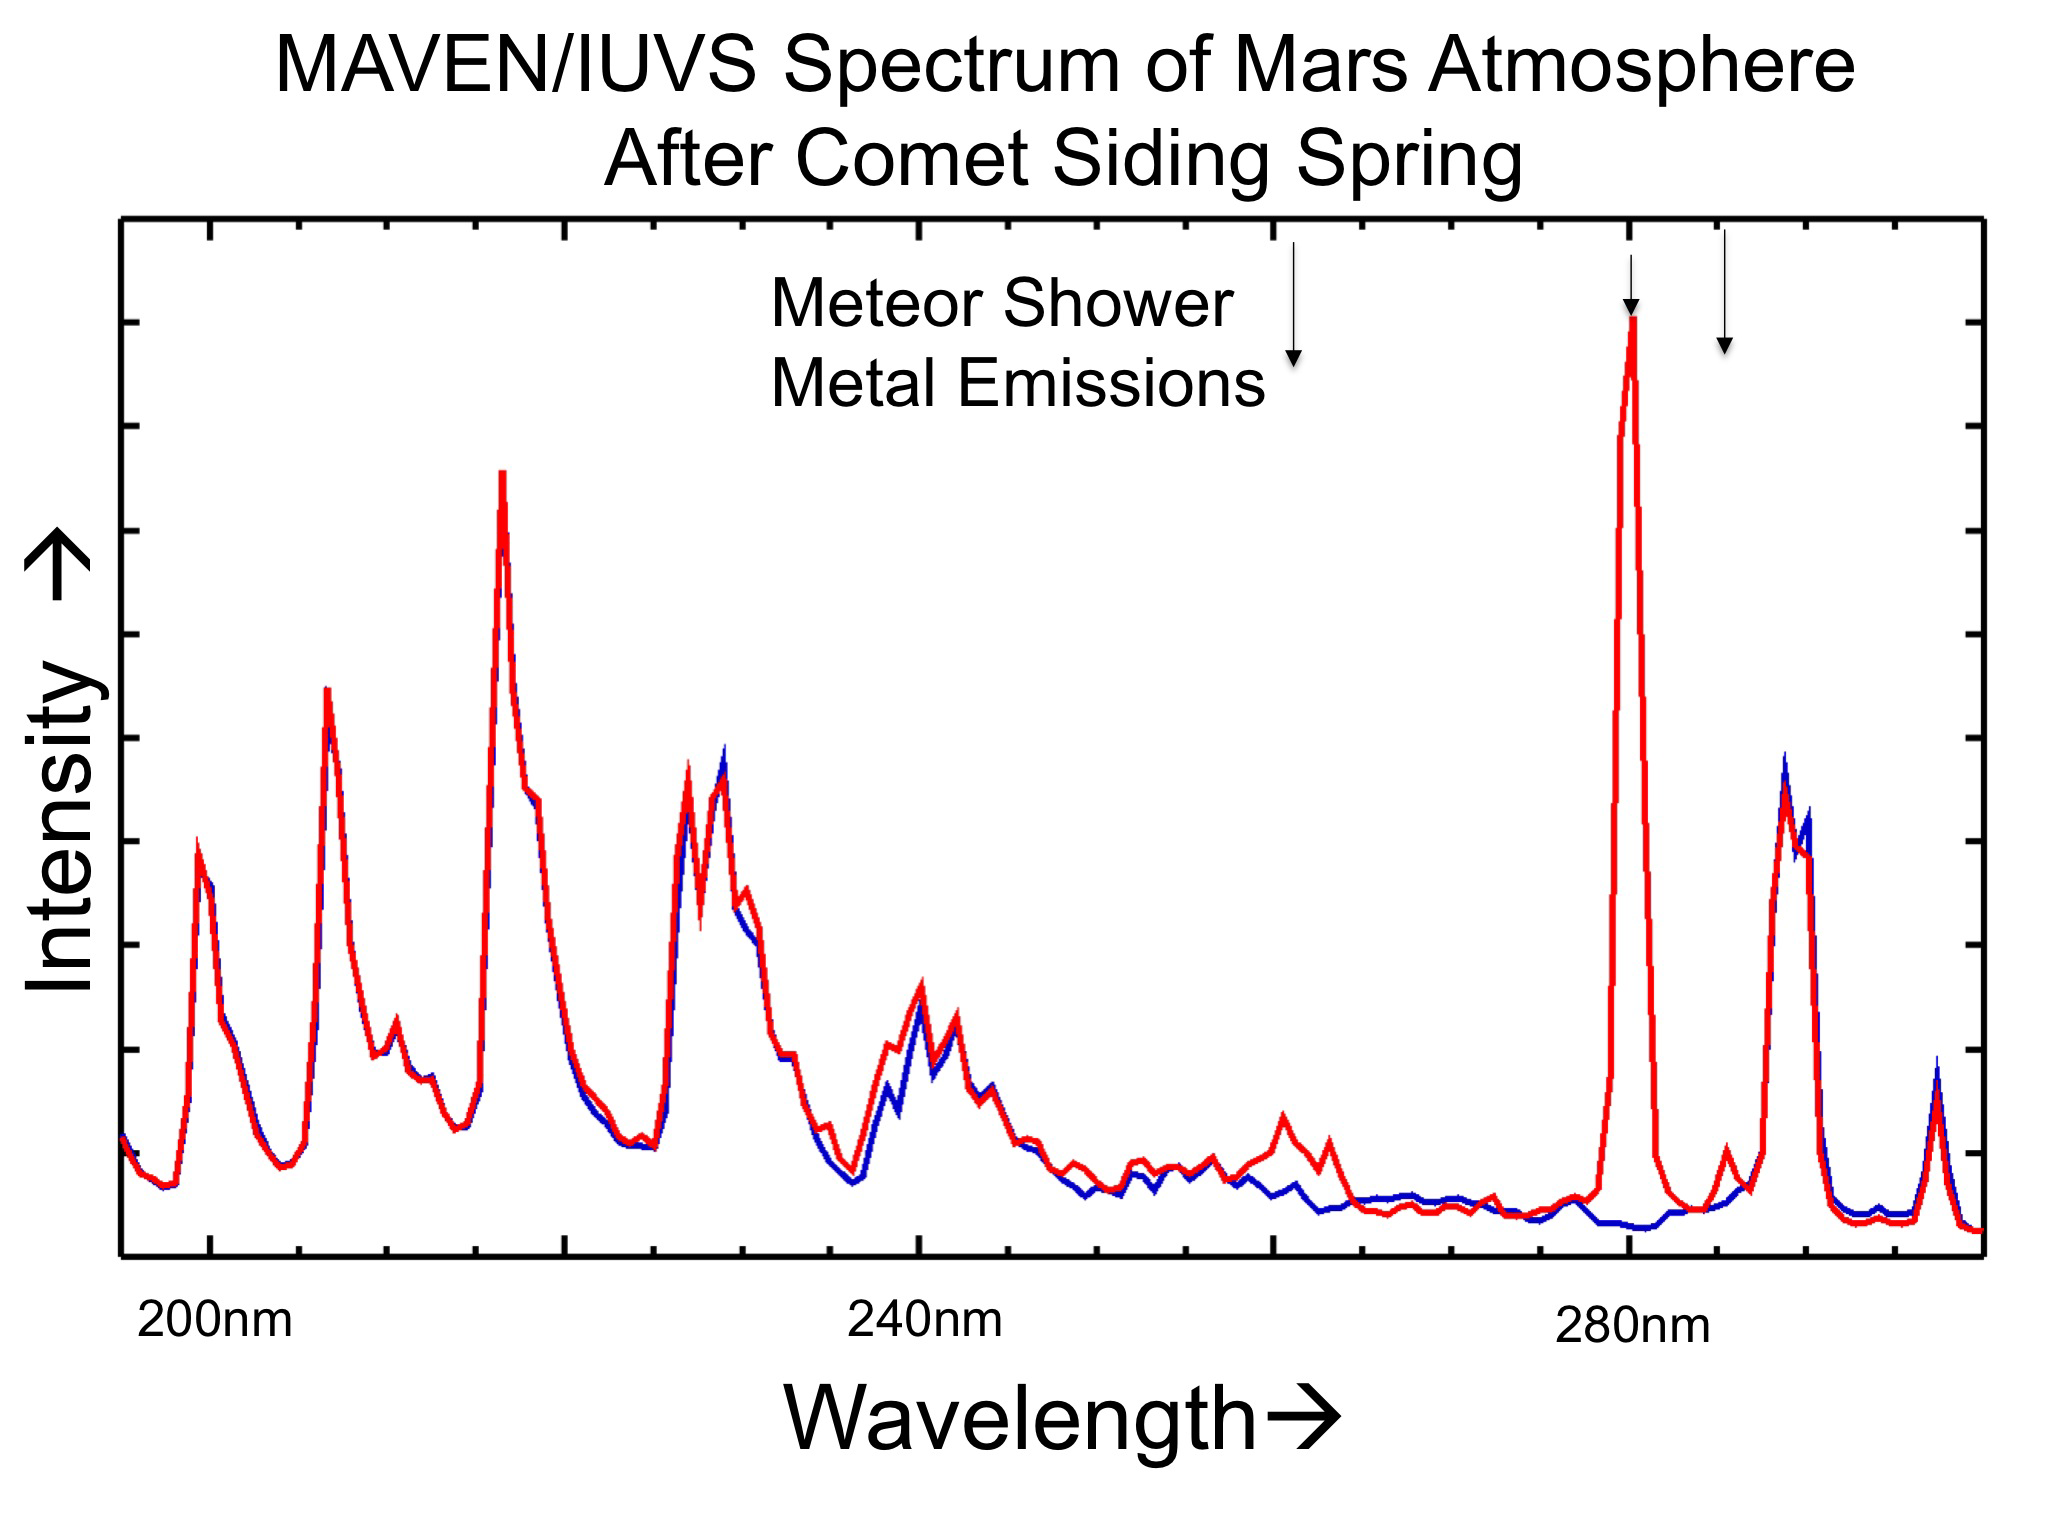

Comet Meteor Shower Put Magnesium and Iron into Martian Atmosphere

The places where the red line on this graph extends higher than the blue line show detection of metals added to the Martian atmosphere from dust particles released by a passing comet.

The graphed data are from the Imaging Ultraviolet Spectrograph (IUVS) on NASA’s MAVEN spacecraft, which recorded the intensities of emission by ingredients in the Martian atmosphere just before (blue line) and after (red line) comet C/2013 A1 Siding Spring sped within about 87,000 miles (139,500 kilometers) of Mars on Oct. 19, 2014.

The “before” line records the usual main gases in the atmosphere, primarily carbon dioxide and its byproducts. The “after” line includes those plus peaks at 280 nanometer wavelength — a fingerprint of ionized magnesium — and other wavelengths that are fingerprints of iron. Researchers interpret this change as a result of vaporization of dust particles that came from the comet and entered the Martian atmosphere at high speed.

IUVS uses limb scans to map the chemical makeup and vertical structure across Mars’ upper atmosphere.

MAVEN is NASA’s Mars Atmosphere and Volatile Evolution (MAVEN) spacecraft. NASA Goddard Space Flight Center in Greenbelt, Md., manages the MAVEN project for NASA’s Science Mission Directorate, Washington, and built some of the science instruments for the mission. MAVEN’s principal investigator is based at the University of Colorado’s Laboratory for Atmospheric and Space Physics in Boulder. The university provided science instruments and leads science operations, as well as education and public outreach, for the mission. Lockheed Martin Space Systems, Denver, built and operates the spacecraft. The University of California at Berkeley’s Space Sciences Laboratory provided instruments for the mission. NASA’s Jet Propulsion Laboratory, a division of the California Institute of Technology in Pasadena, provides navigation and Deep Space Network support, as well as the Electra telecommunications relay hardware and operations.

Credit: NASA/Univ. of Colorado